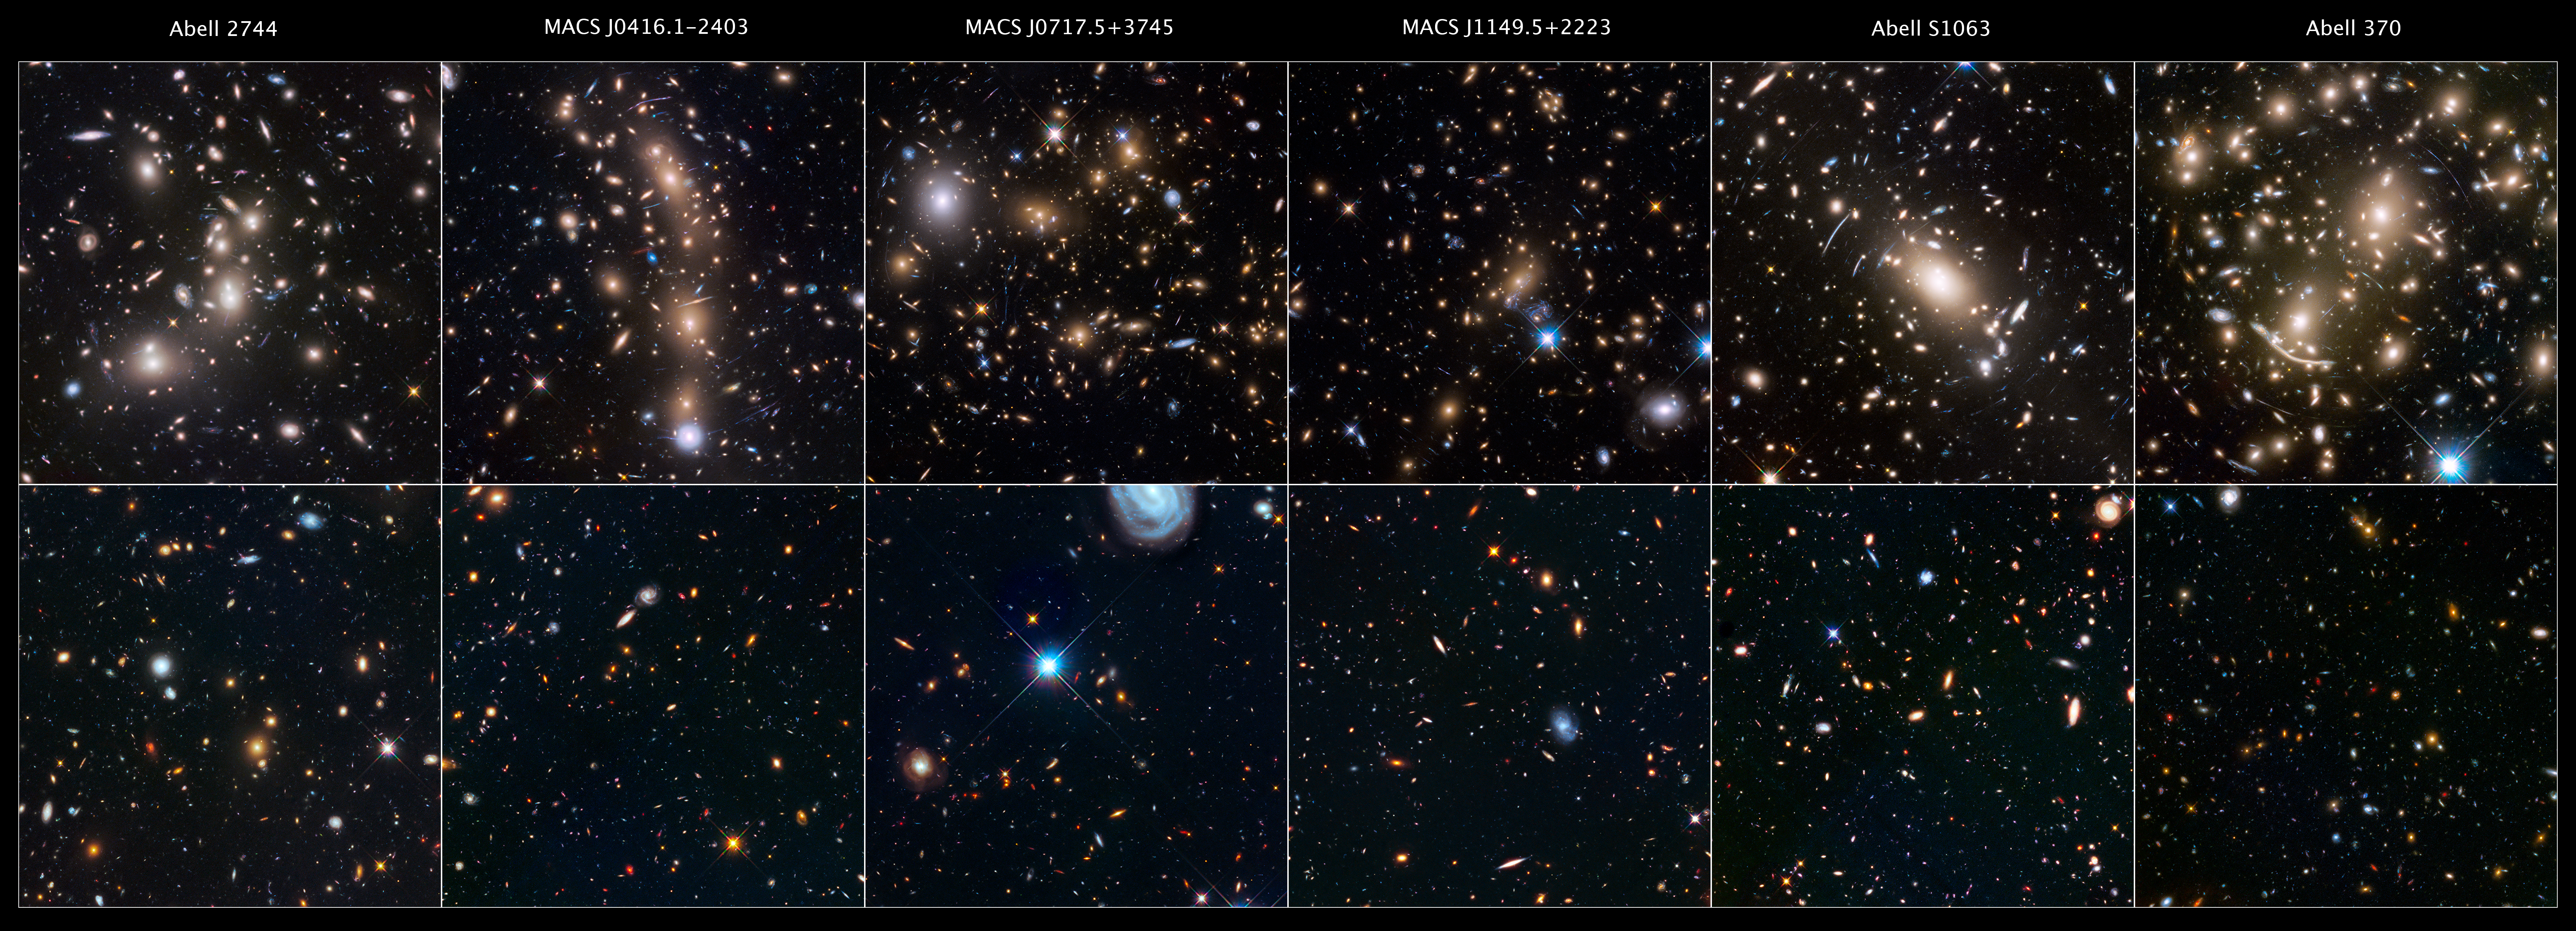

Hubble Space Telescope Frontier Fields and Parallels

This is a gallery of the Hubble Space Telescope Frontier Fields. The top six panels are massive galaxy clusters that act as huge lenses in space, magnifying and stretching images of remote galaxies behind each cluster that are too faint for Hubble to see directly. While one of the telescope’s cameras looked at each cluster of galaxies, another camera simultaneously viewed an adjacent patch of sky. This second region is called a "parallel field" — a seemingly sparse portion of sky that provides a deep look into the early universe. Astronomers observed each of the six clusters and six parallel fields in both near-infrared and visible light. This allowed scientists to create more detailed, overlapping, and complete images.

Credit: NASA, ESA, STScI, and the HFF team